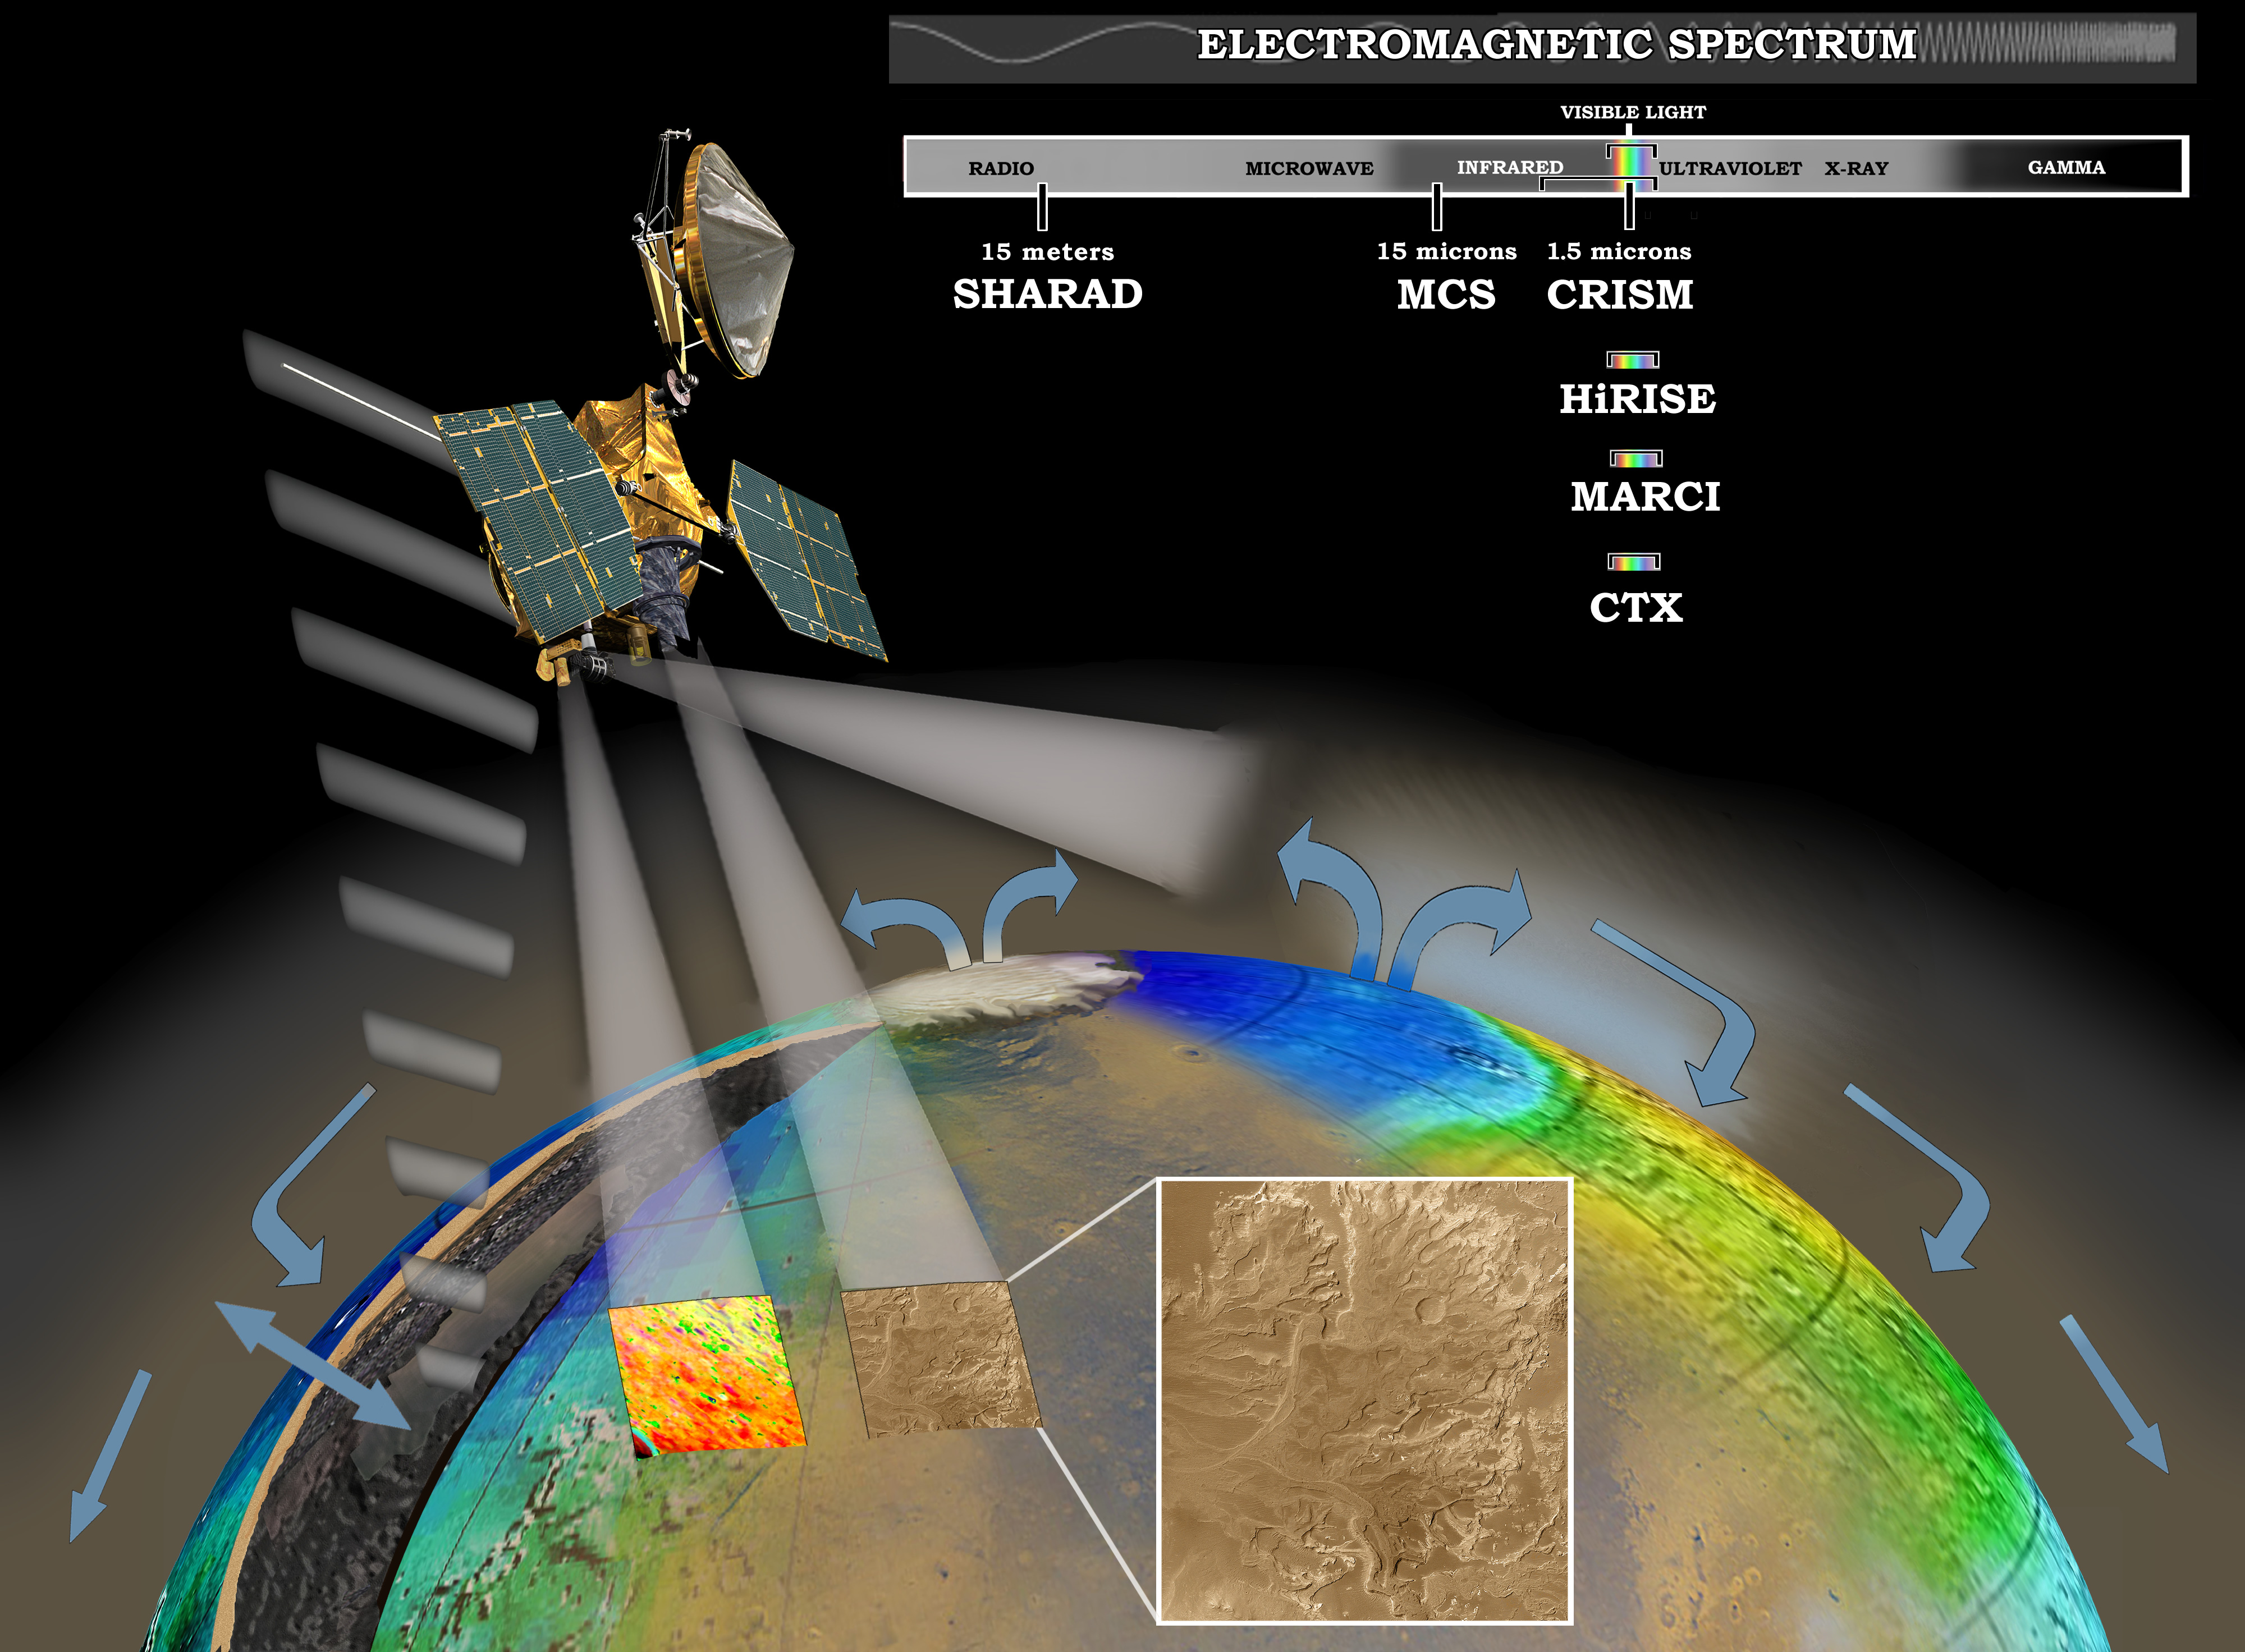

Examining Mars at Many Levels (Artist’s Concept)

This artist’s concept represents the “Follow the Water” theme of NASA’s Mars Reconnaissance Orbiter mission. The orbiter’s science instruments monitor the present water cycle in the Mars atmosphere and the associated deposition and sublimation of water ice on the surface, while probing the subsurface to see how deep the water-ice reservoir detected by Mars Odyssey extends. At the same time, Mars Reconnaissance Orbiter will search for surface features and minerals (such as carbonates and sulfates) that record the extended presence of liquid water on the surface earlier in the planet’s history. The instruments involved are the Shallow Subsurface Radar, the Compact Reconnaissance Imaging Spectrometer for Mars, the Mars Color Imager, the High Resolution Imaging Science Experiment, the Context Camera and the Mars Climate Sounder.

To the far left, the radar antenna beams down and “sees” into the first few hundred feet (up to 1 kilometer) of Mars’ crust. Just to the right of that, the next beam highlights the data received from the imaging spectrometer, which identifies minerals on the surface. The next beam represents the high-resolution camera, which can “zoom in” on local targets, providing the highest-resolution orbital images yet of features such as craters and gullies and rocks.

The beam that shines almost horizontally is that of the Mars Climate Sounder. This instrument is critical to analyzing the current climate of Mars since it observes the temperature, humidity, and dust content of the martian atmosphere, and their seasonal and year-to-year variations. Meanwhile, the Mars Color Imager observes ice clouds, dust clouds and hazes, and the ozone distribution, producing daily global maps in multiple colors to monitor daily weather and seasonal changes.

The electromagnetic spectrum is represented on the top right and individual instruments are placed where their capability lies.

Credit: NASA/JPL